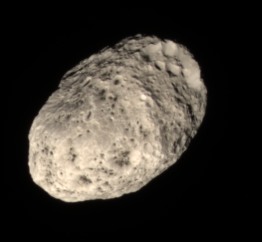

Rosy Tan Moon

Unlike most of the dull grey moons in the Solar System, Hyperion’s color is a rosy tan, as this view shows.

The origin of the moon’s unusual hue is not known. Some scientists suspect the color comes from falling debris from moons further out. A similar origin has been suggested for the dark reddish material on Saturn’s moon Iapetus.

Images taken using red, green and blue spectral filters were combined to create this natural color view. The images were taken in visible light with the Cassini spacecraft narrow-angle camera on June 28, 2006 at a distance of approximately 291,000 kilometers (181,000 miles) from Hyperion. Image scale is 2 kilometers (1 mile) per pixel.

The Cassini-Huygens mission is a cooperative project of NASA, the European Space Agency and the Italian Space Agency. The Jet Propulsion Laboratory, a division of the California Institute of Technology in Pasadena, manages the mission for NASA’s Science Mission Directorate, Washington, D.C. The Cassini orbiter and its two onboard cameras were designed, developed and assembled at JPL. The imaging operations center is based at the Space Science Institute in Boulder, Colo.

Credit: NASA/JPL/Space Science Institute